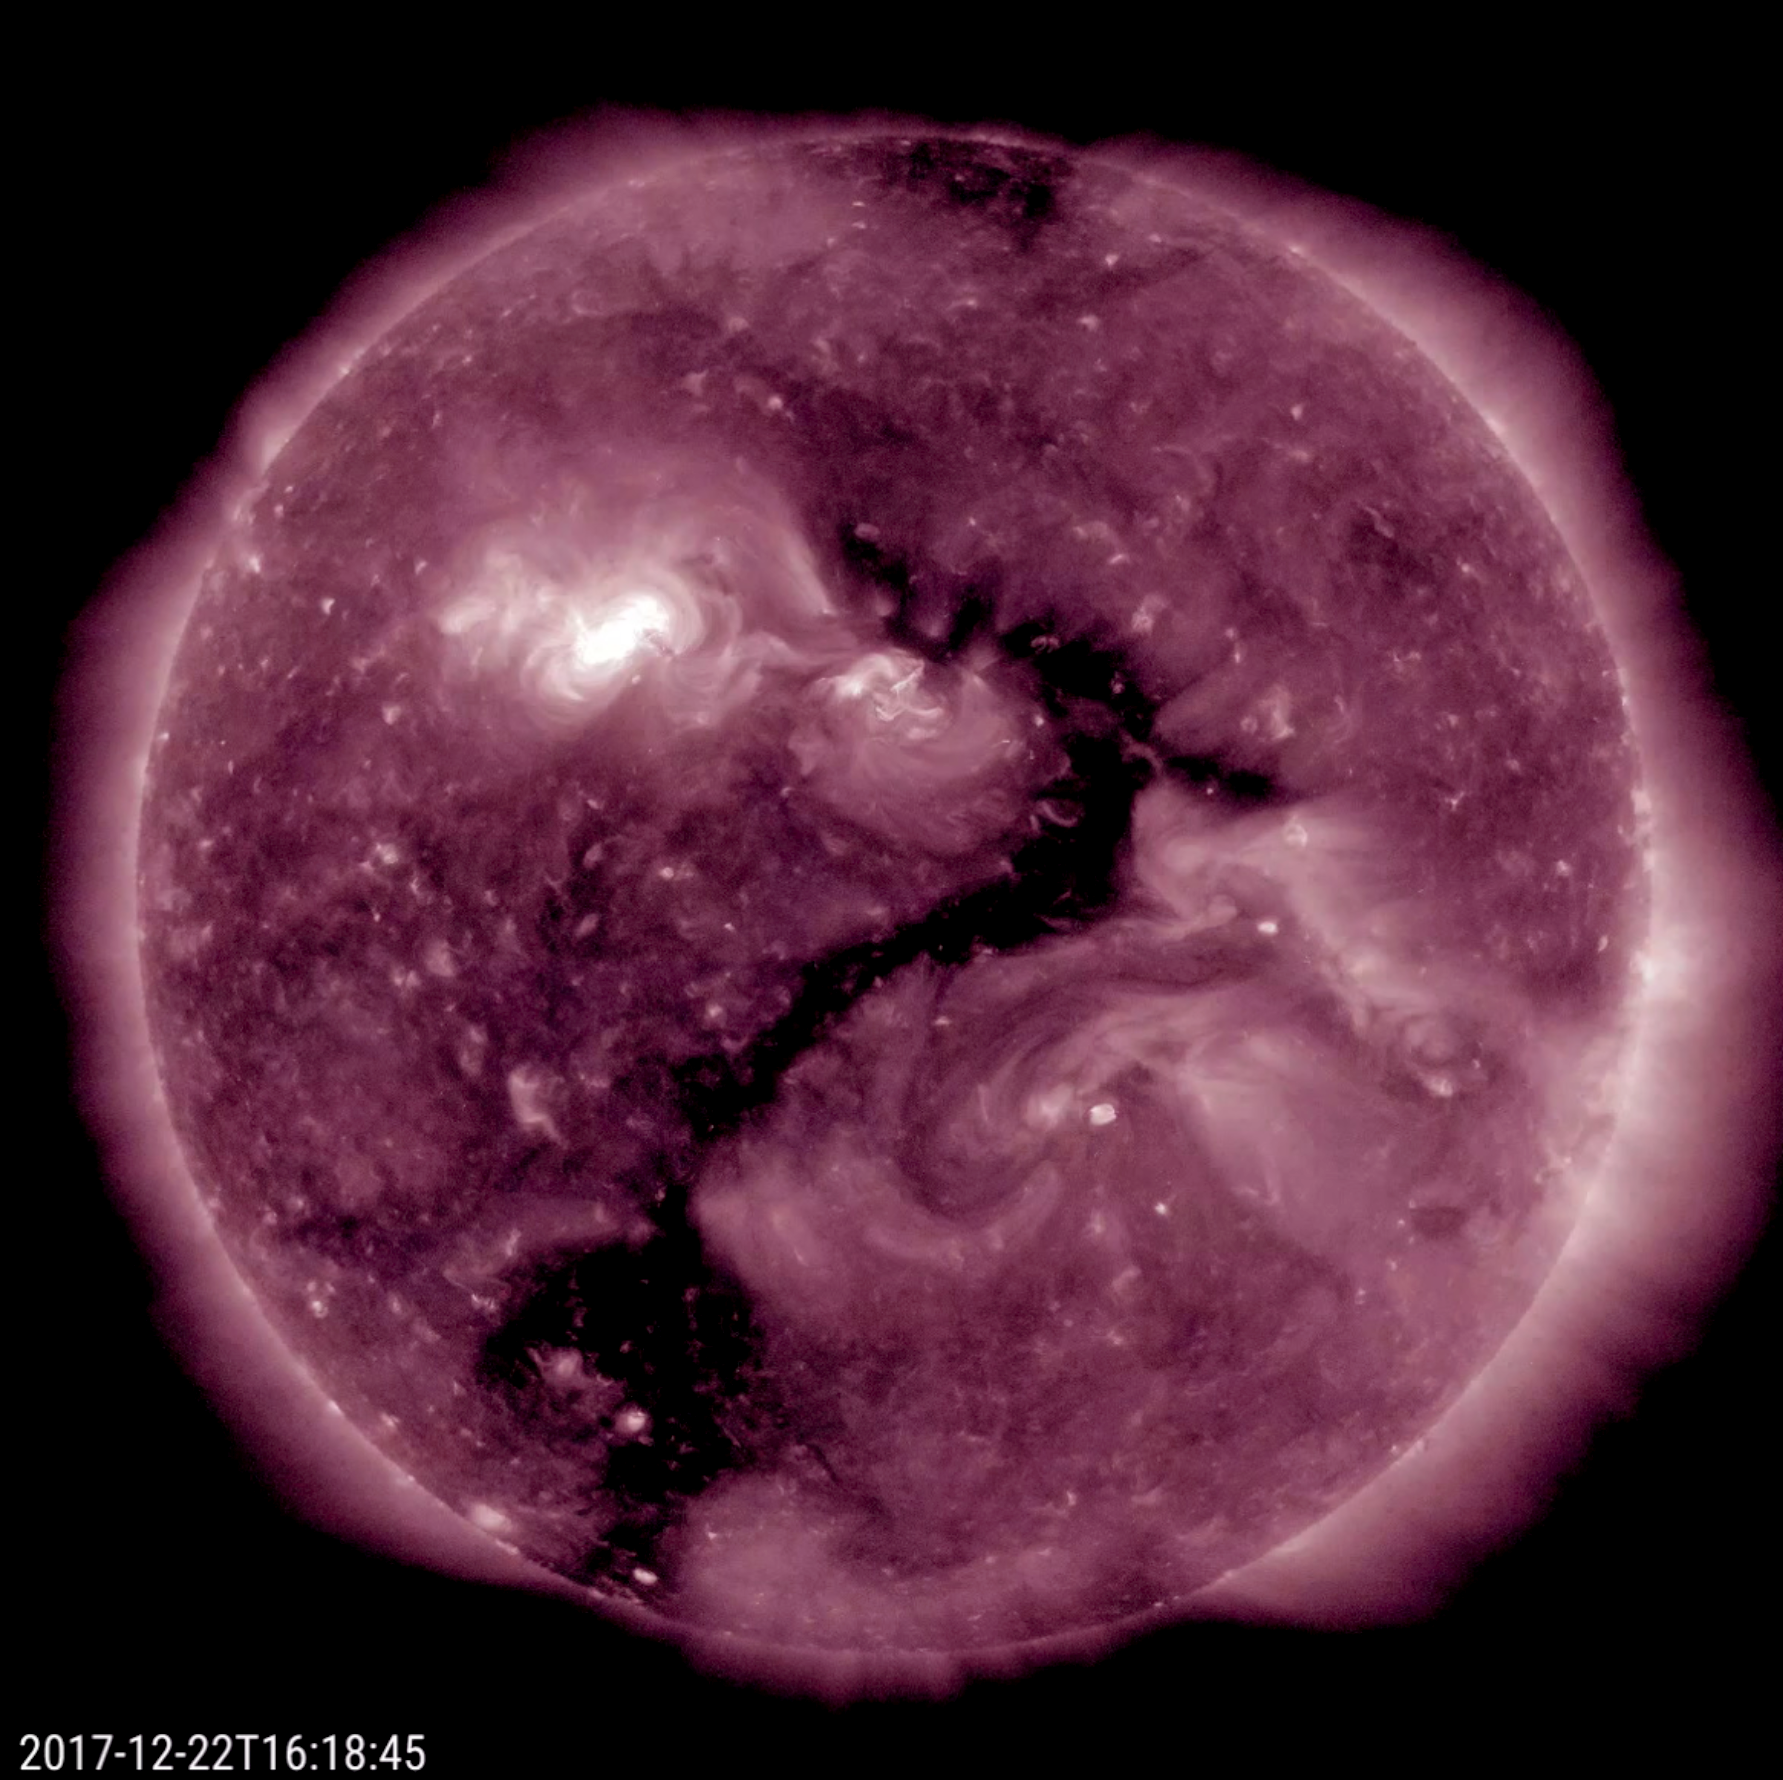

The Sun Forms a Question

Oddly enough, an elongated coronal hole (the darker area near the center) seems to shape itself into a single, recognizable question mark over the period of one day (Dec. 21-22, 2017). Coronal holes are areas of open magnetic field that appear darker in extreme ultraviolet light, as is seen here. These holes are the source of streaming plasma that we call solar wind. While this exercise is akin to seeing shapes in clouds, it is fun to consider what the sun might be asking? Perhaps what the new year will bring? Guess what I am going to do next?

Movies
PIA22197_Question_mark_big.mp4
PIA22197_Question_mark_sm.mp4

SDO is managed by NASA’s Goddard Space Flight Center, Greenbelt, Maryland, for NASA’s Science Mission Directorate, Washington. Its Atmosphere Imaging Assembly was built by the Lockheed Martin Solar Astrophysics Laboratory (LMSAL), Palo Alto, California.

Credit: NASA/GSFC/Solar Dynamics Observatory